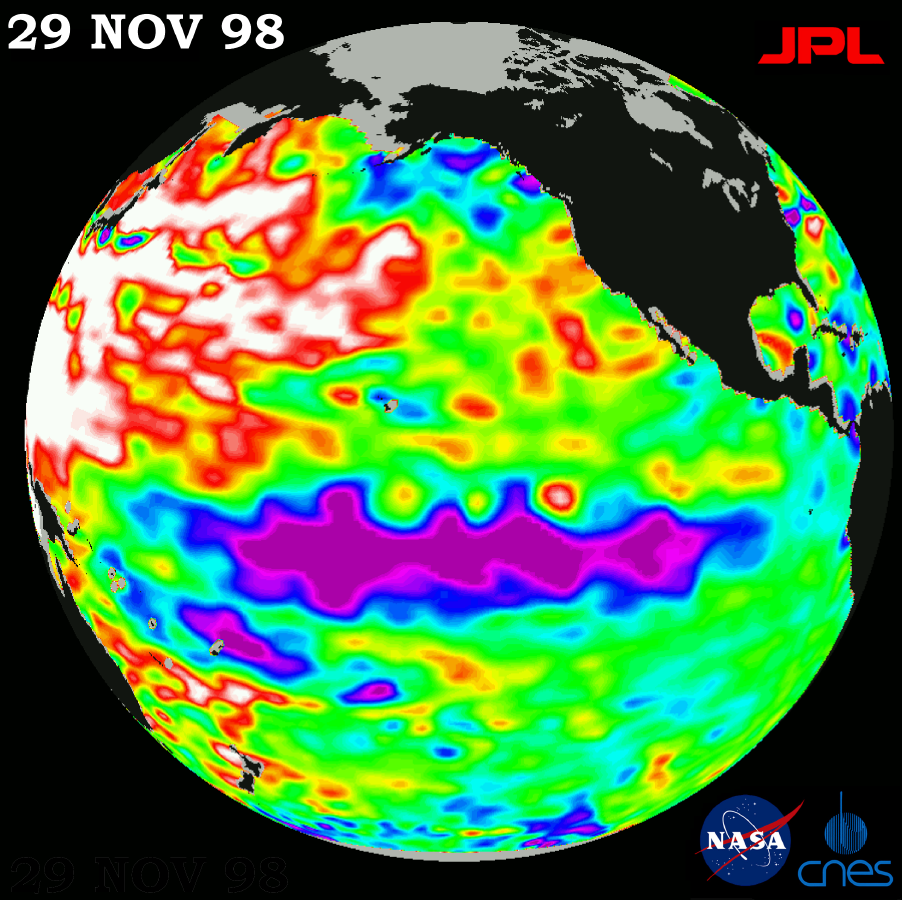

TOPEX/El Niño Watch – Topex/Poseidon Shows Unusual Pacific, November 29, 1998

This image of the Pacific Ocean was produced using sea-surface height measurements taken by the U.S.-French TOPEX/Poseidon satellite. The image shows sea surface height relative to normal ocean conditions on November 29, 1998; these sea surface heights are an indicator of the changing amount of heat stored in the ocean. The image shows that an unusual large-scale warming (shown here in red and white) of the western Pacific first observed in early November has spread to the central Pacific. The low sea level or cold pool of water commonly referred to as La Niña, shown in purple, has remained essentially the same, changing very little in size and heat content. Oceanographers believe that the coexistence of these two contrasting conditions — cooler water along the equator and warmer water in both the northern and southern hemispheres — indicates that the ocean and the climate system have not recovered from the record-breaking warming that has occurred during the past two years. The purple areas are 14 to 18 centimeters (6 to 7 inches) below normal and the blue areas are 5 to 13 centimeters (2 to 5 inches) below normal. The white areas show the sea surface is between 14 and 32 centimeters (6 to 13 inches) above normal; in the red areas, it is about 10 centimeters (4 inches) above normal. The green areas indicate normal conditions.

Credit: NASA/JPL